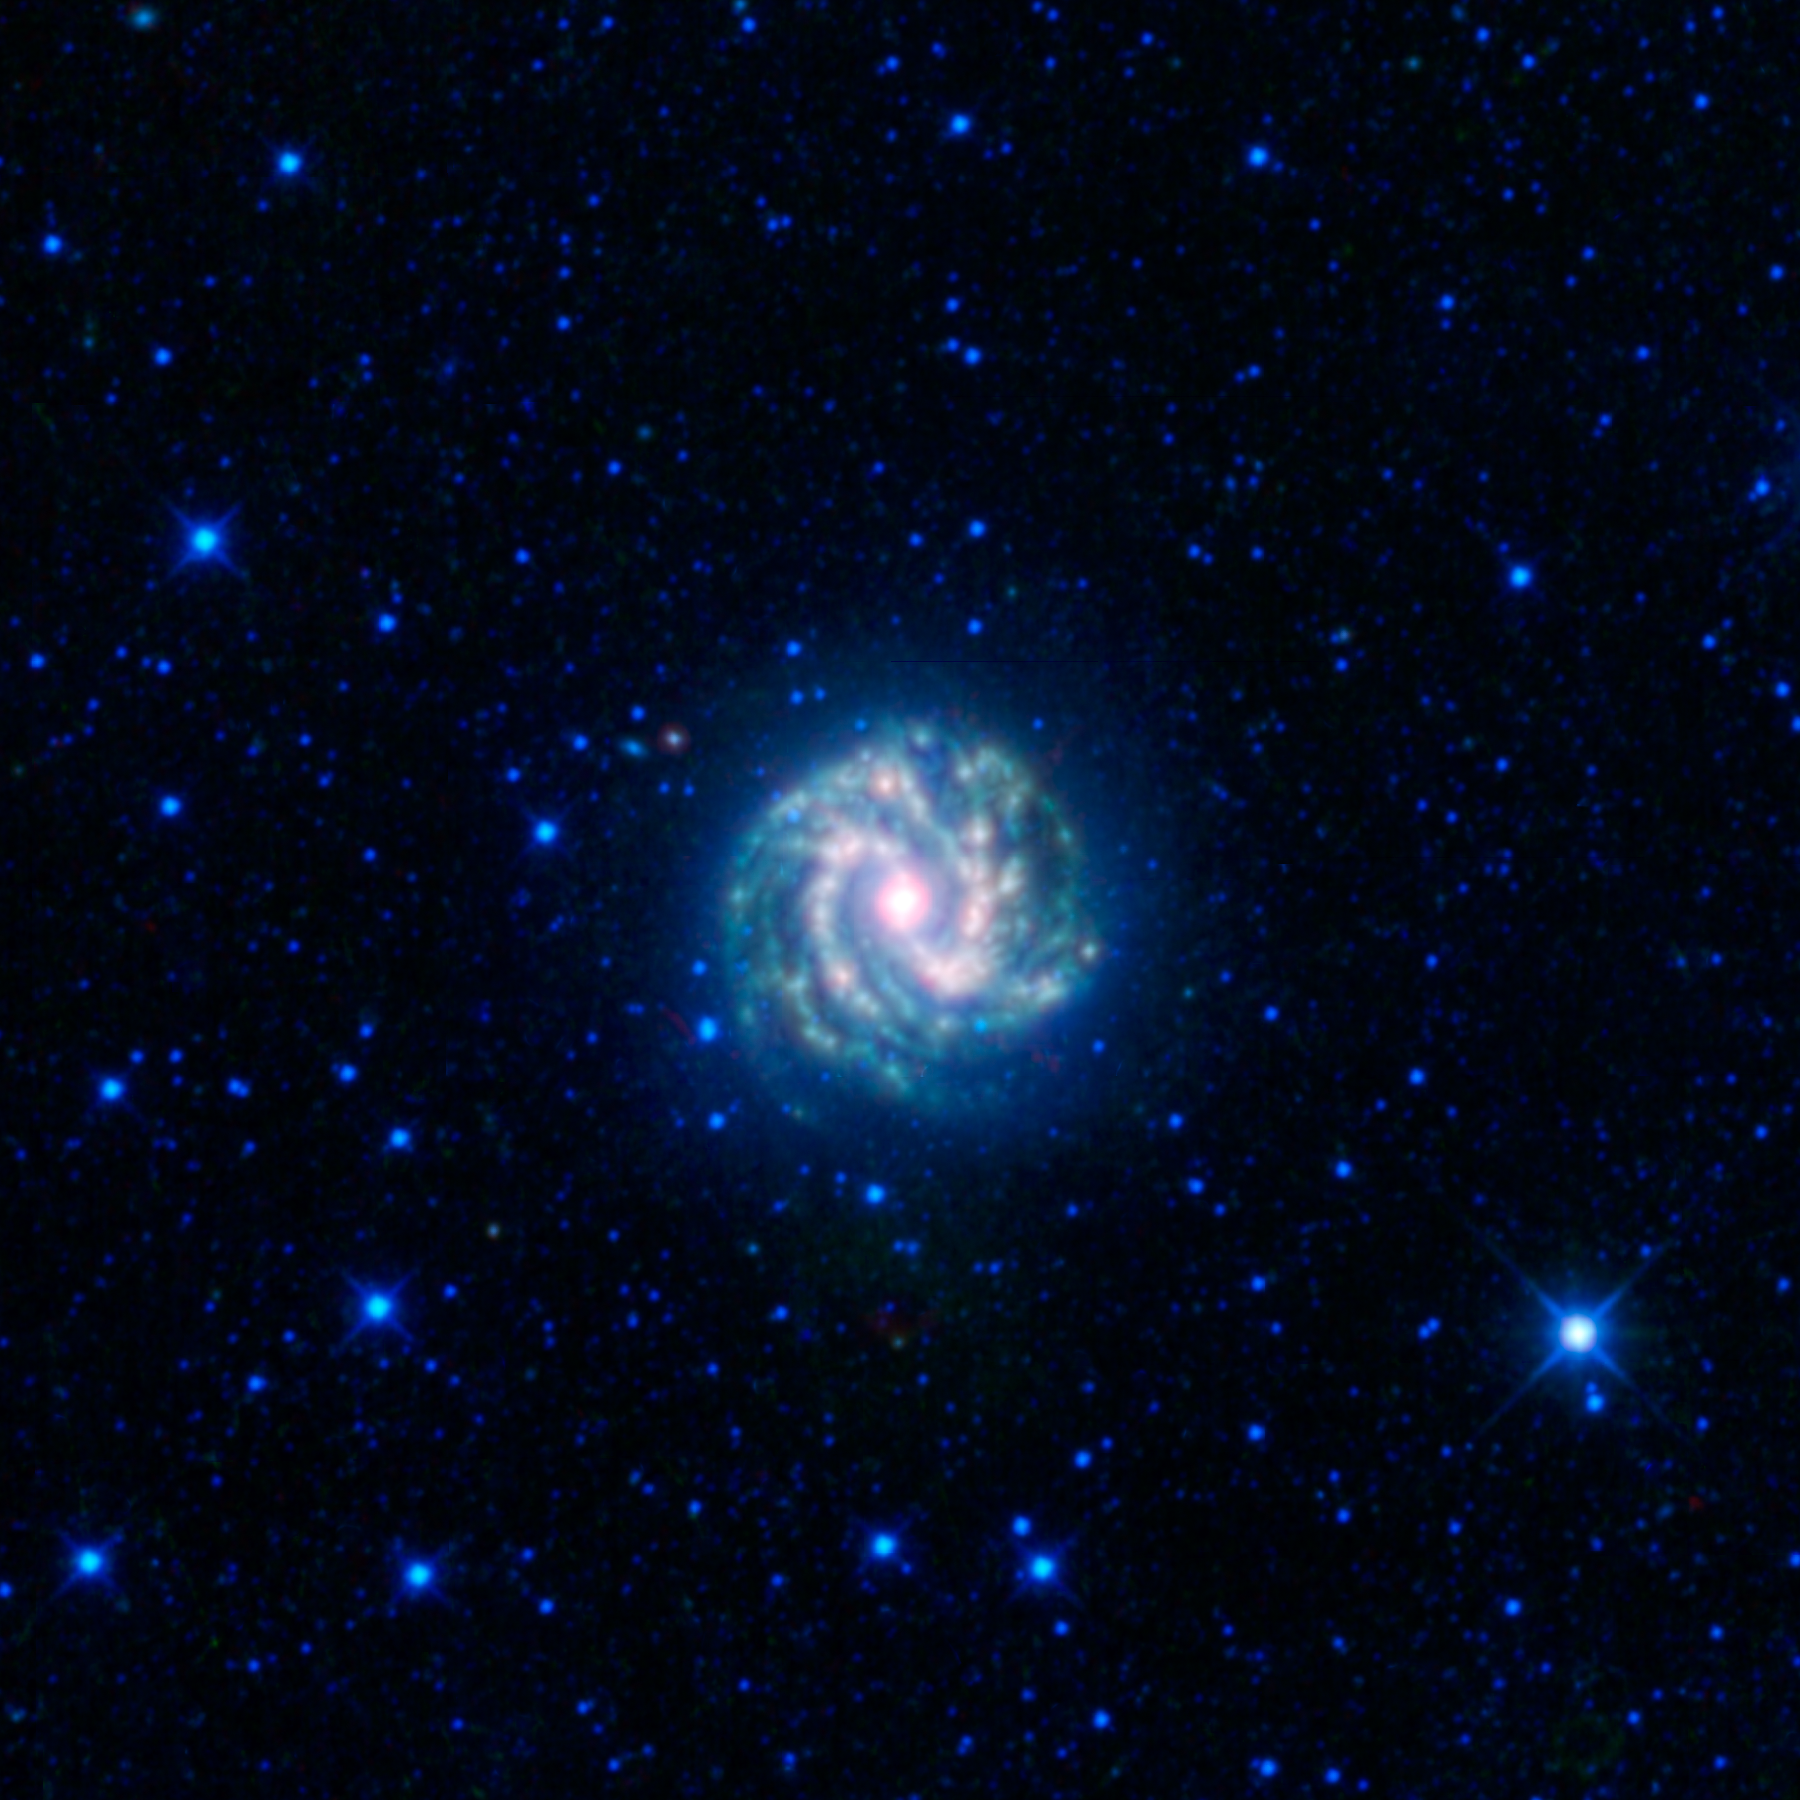

Southern Pinwheel

This image from the Wide-field Infrared Survey Explorer, or WISE, shows the nearby galaxy Messier 83, or M83 for short. This is a spiral galaxy approximately 15 million light-years away in the constellation Hydra. Sometimes referred to as the southern Pinwheel galaxy, M83 has a similar appearance to M101, the Pinwheel galaxy, but it is located in the southern sky. At about 55,500 light-years across, M83 is a bit more than half the size of our Milky Way galaxy, with a similar overall structure.

Like the Milky Way, most of M83’s stars, dust and gas lie in a thin disk decorated with grand spiral arms. We see the disk of M83 nearly face-on (whereas we see the disk of the Milky Way edge-on since we are inside it). The spiral arms are places where the disk is a bit denser, with more stars and gas and higher rates of star formation. Where there is star formation, there are more very bright, short-lived stars, and plenty of dust (green and red in this infrared image).

M83 is referred to as a barred spiral galaxy, because its central bulge of stars and dust has a component that is roughly spherical, and a component that is shaped like a bar.

This image was made from observations by all four infrared detectors aboard WISE. Blue and cyan represent infrared light at wavelengths of 3.4 and 4.6 microns, which is primarily light from stars. Green and red represent light at 12 and 22 microns, which is primarily emission from warm dust.

WISE is an all-sky survey, snapping pictures of the whole sky, including everything from asteroids to stars to powerful, distant galaxies.

JPL manages WISE for NASA’s Science Mission Directorate, Washington. The principal investigator, Edward Wright, is at UCLA. The mission was competitively selected under NASA’s Explorers Program managed by the Goddard Space Flight Center, Greenbelt, Md. The science instrument was built by the Space Dynamics Laboratory, Logan, Utah, and the spacecraft was built by Ball Aerospace & Technologies Corp., Boulder, Colo. Science operations and data processing take place at the Infrared Processing and Analysis Center at the California Institute of Technology in Pasadena. Caltech manages JPL for NASA.

Credit: NASA/JPL-Caltech/UCLA